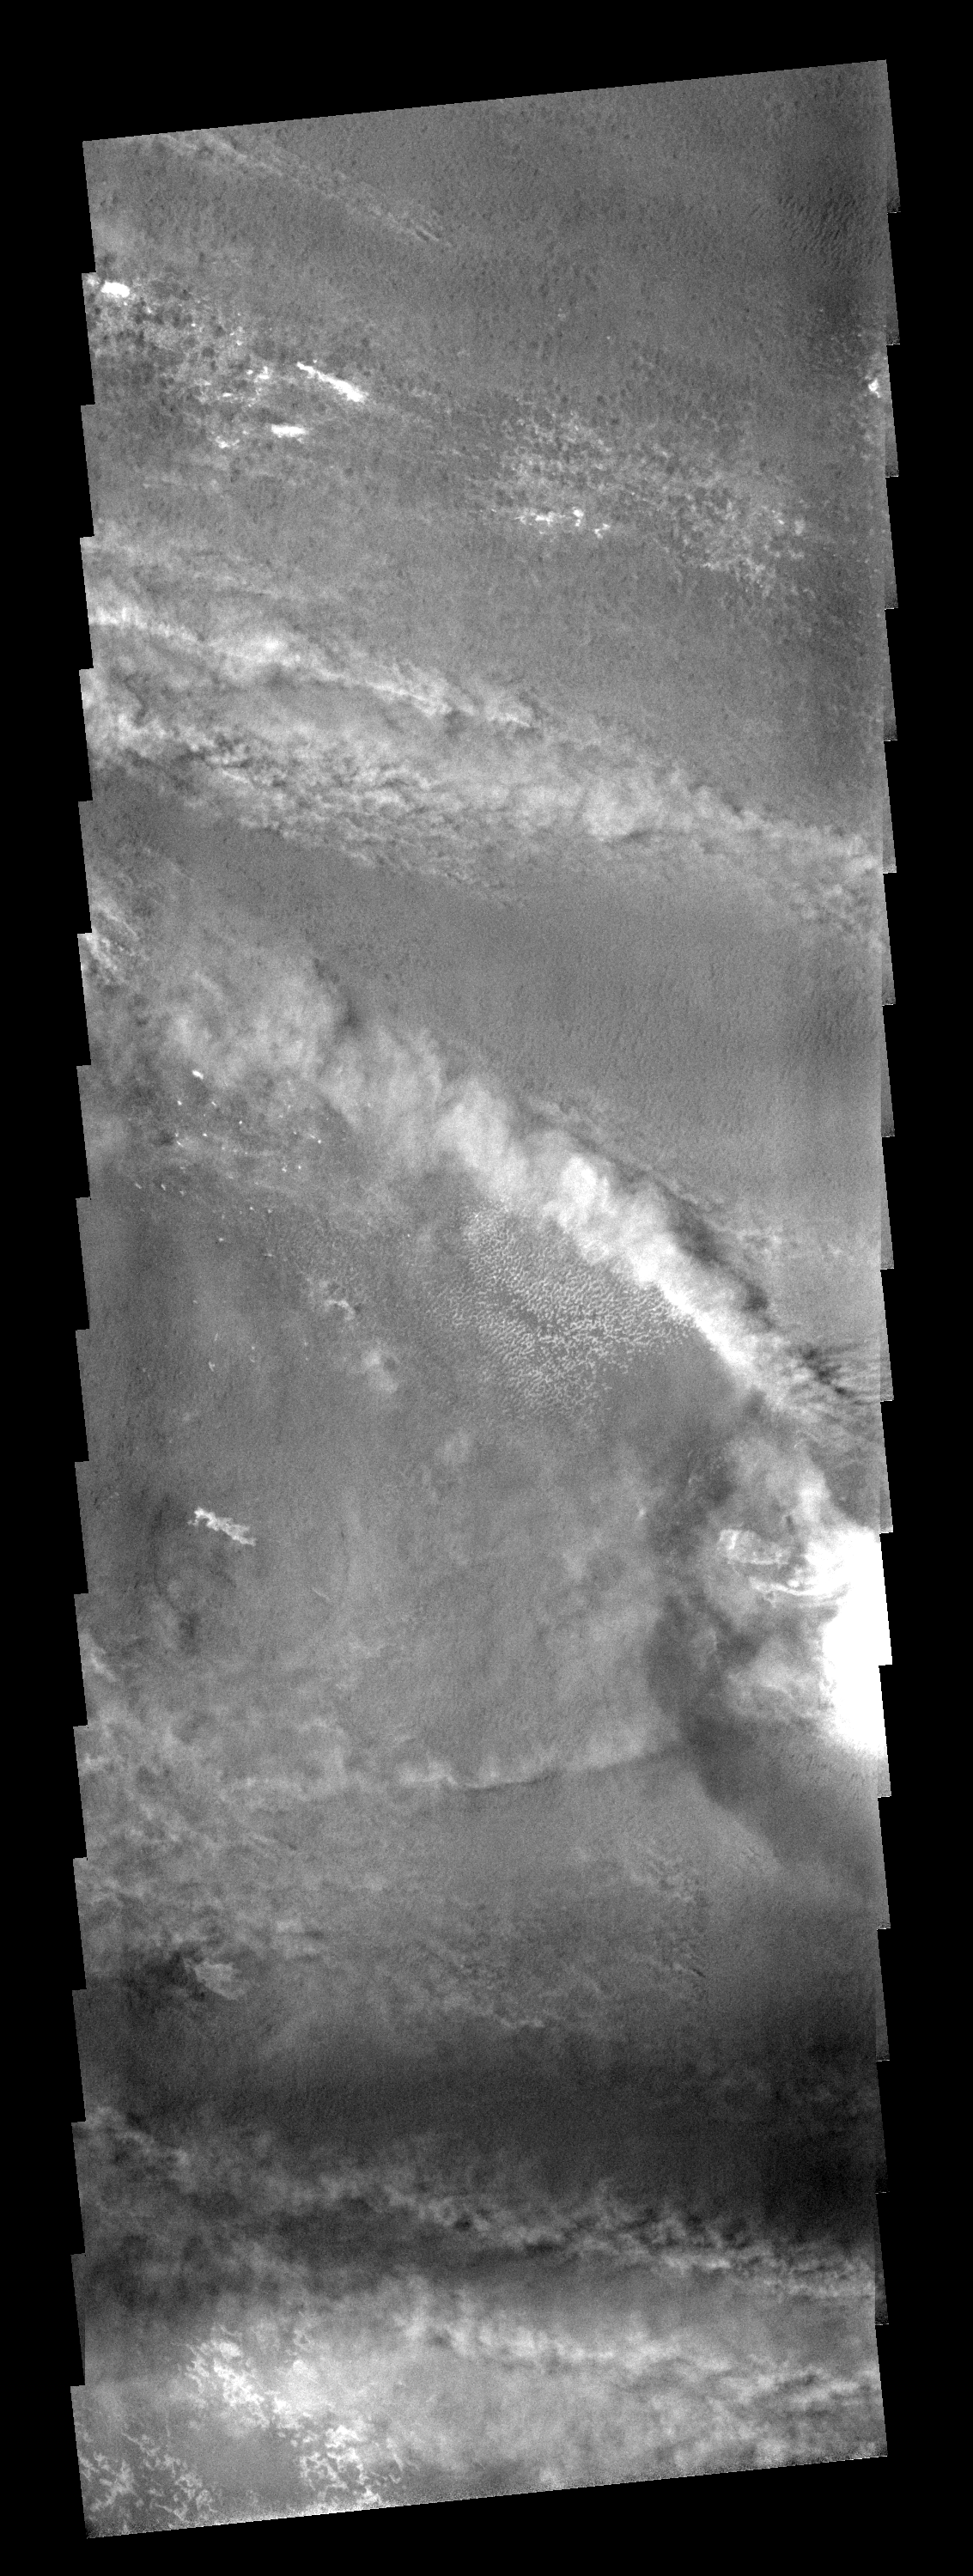

Crater Clouds

The crater on the right side of this image is affecting the local wind regime. Note the bright line of clouds streaming off the north rim of the crater.

Image information: VIS instrument. Latitude -78.8N, Longitude 320.0E. 17 meter/pixel resolution.

Note: this THEMIS visual image has not been radiometrically nor geometrically calibrated for this preliminary release. An empirical correction has been performed to remove instrumental effects. A linear shift has been applied in the cross-track and down-track direction to approximate spacecraft and planetary motion. Fully calibrated and geometrically projected images will be released through the Planetary Data System in accordance with Project policies at a later time.

NASA’s Jet Propulsion Laboratory manages the 2001 Mars Odyssey mission for NASA’s Office of Space Science, Washington, D.C. The Thermal Emission Imaging System (THEMIS) was developed by Arizona State University, Tempe, in collaboration with Raytheon Santa Barbara Remote Sensing. The THEMIS investigation is led by Dr. Philip Christensen at Arizona State University. Lockheed Martin Astronautics, Denver, is the prime contractor for the Odyssey project, and developed and built the orbiter. Mission operations are conducted jointly from Lockheed Martin and from JPL, a division of the California Institute of Technology in Pasadena.

Credit: NASA/JPL/ASU